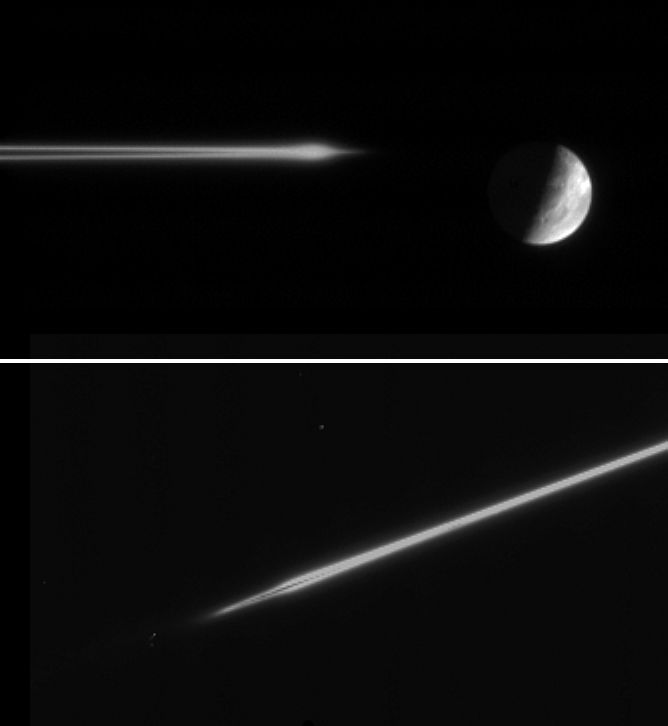

On the Edge

Viewing Saturn’s rings very close to edge-on produces some puzzling effects, as these two images of the F ring demonstrate.

The upper image was acquired from less than a tenth of a degree beneath the ringplane and shows a mysterious bulge. Such a feature has not been seen previously by the Cassini spacecraft from this angle. It is possible that, because of the very shallow viewing angle, the Cassini spacecraft’s view takes a long path through the ring, making very faint material visible. It also may be that an embedded object of a kilometer or so in size stirs up the neighboring ring particles to create a bulge. Alternatively, an impact into an embedded moonlet that was covered with debris could produce a cloud like this.

Images taken by the Voyager spacecrafts showed clumps that might have been produced in these ways. Cassini’s investigations will help to determine the vertical extent of such clumps and understand their origins.

The lower image was obtained from less than a hundredth of a degree beneath the ringplane. Across the center of the rings is a dark lane, giving them an appearance not unlike that of a spiral galaxy, seen edge-on.

Both images were taken using the clear spectral filters (predominantly visible light) on the Cassini spacecraft narrow-angle camera. The images have been magnified by a factor of two.The top image was obtained at a distance of 3.6 million kilometers (2.2 million miles) from Saturn on Nov. 11, 2005 and shows wispy fractures on Dione’s trailing hemisphere. The image scale is 22 kilometers (14 miles) per pixel. The bottom image was acquired at a distance of 2.5 million kilometers (1.6 million miles) from Saturn on Nov. 5, 2005. The image scale is 15 kilometers (9 miles) per pixel.

The Cassini-Huygens mission is a cooperative project of NASA, the European Space Agency and the Italian Space Agency. The Jet Propulsion Laboratory, a division of the California Institute of Technology in Pasadena, manages the mission for NASA’s Science Mission Directorate, Washington, D.C. The Cassini orbiter and its two onboard cameras were designed, developed and assembled at JPL. The imaging operations center is based at the Space Science Institute in Boulder, Colo.

Credit: NASA/JPL/Space Science Institute